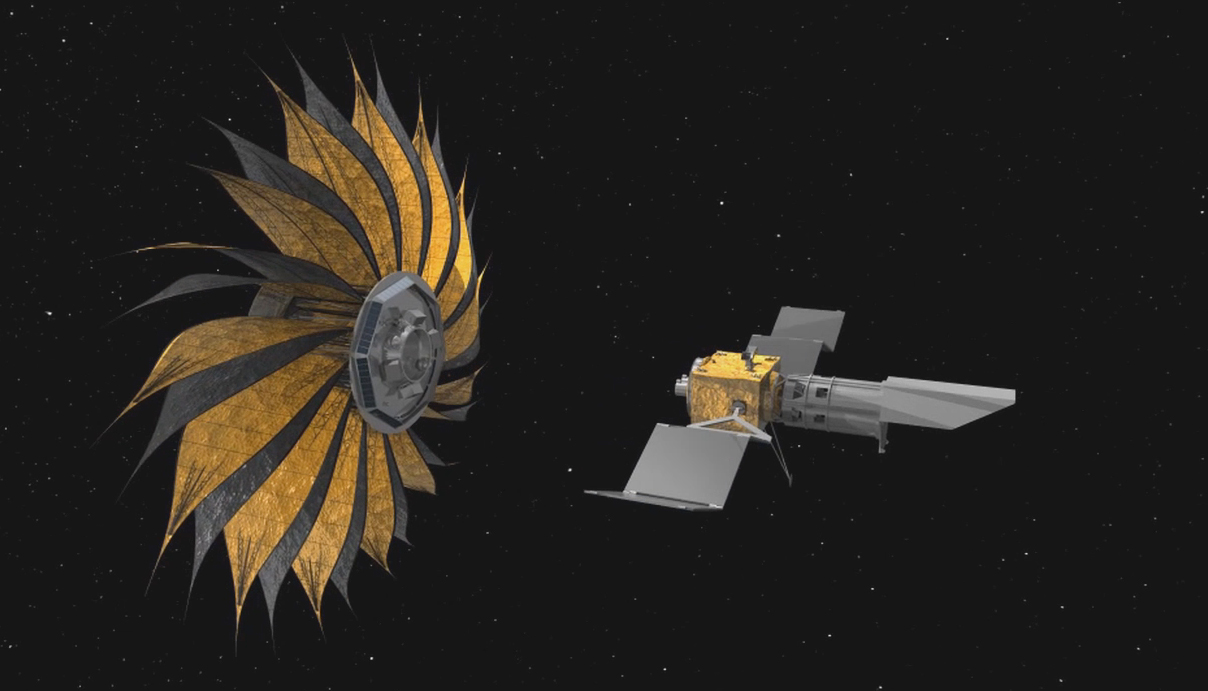

Starshade Artist’s Concept 2

How do we find Earth-like planets outside our solar system? One idea is to send a giant structure that blocks starlight so that astronomers can more easily detect orbiting planets.

This artist’s rendering shows the proposed starshade concept flying in sync with a space telescope. The giant sunflower-like structure would be used to acquire images of Earth-like rocky planets around nearby stars.

The proposed starshade could launch together with a telescope. Once in space, it would separate from the rocket and telescope, unfurl its petals, then move into position to block the light of stars.

Credit: NASA/JPL-Caltech